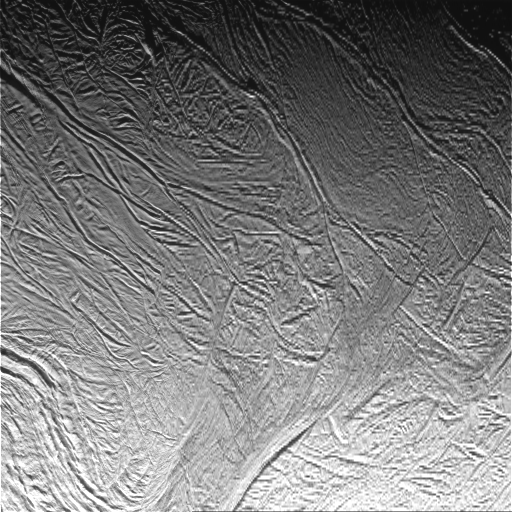

Enceladus Oct. 9, 2008 Flyby – Posted Image #2

This image was taken during Cassini’s extremely close encounter with Enceladus on Oct. 9, 2008.

The image was taken with the Cassini spacecraft narrow-angle camera on Oct. 9, 2008, a distance of approximately 26,000 kilometers (16,000 miles) from Enceladus. Image scale is 312 meters (1,024 feet) per pixel.

The Cassini-Huygens mission is a cooperative project of NASA, the European Space Agency and the Italian Space Agency. The Jet Propulsion Laboratory, a division of the California Institute of Technology in Pasadena, manages the mission for NASA’s Science Mission Directorate, Washington, D.C. The Cassini orbiter and its two onboard cameras were designed, developed and assembled at JPL. The imaging operations center is based at the Space Science Institute in Boulder, Colo.

Credit: NASA/JPL/Space Science Institute